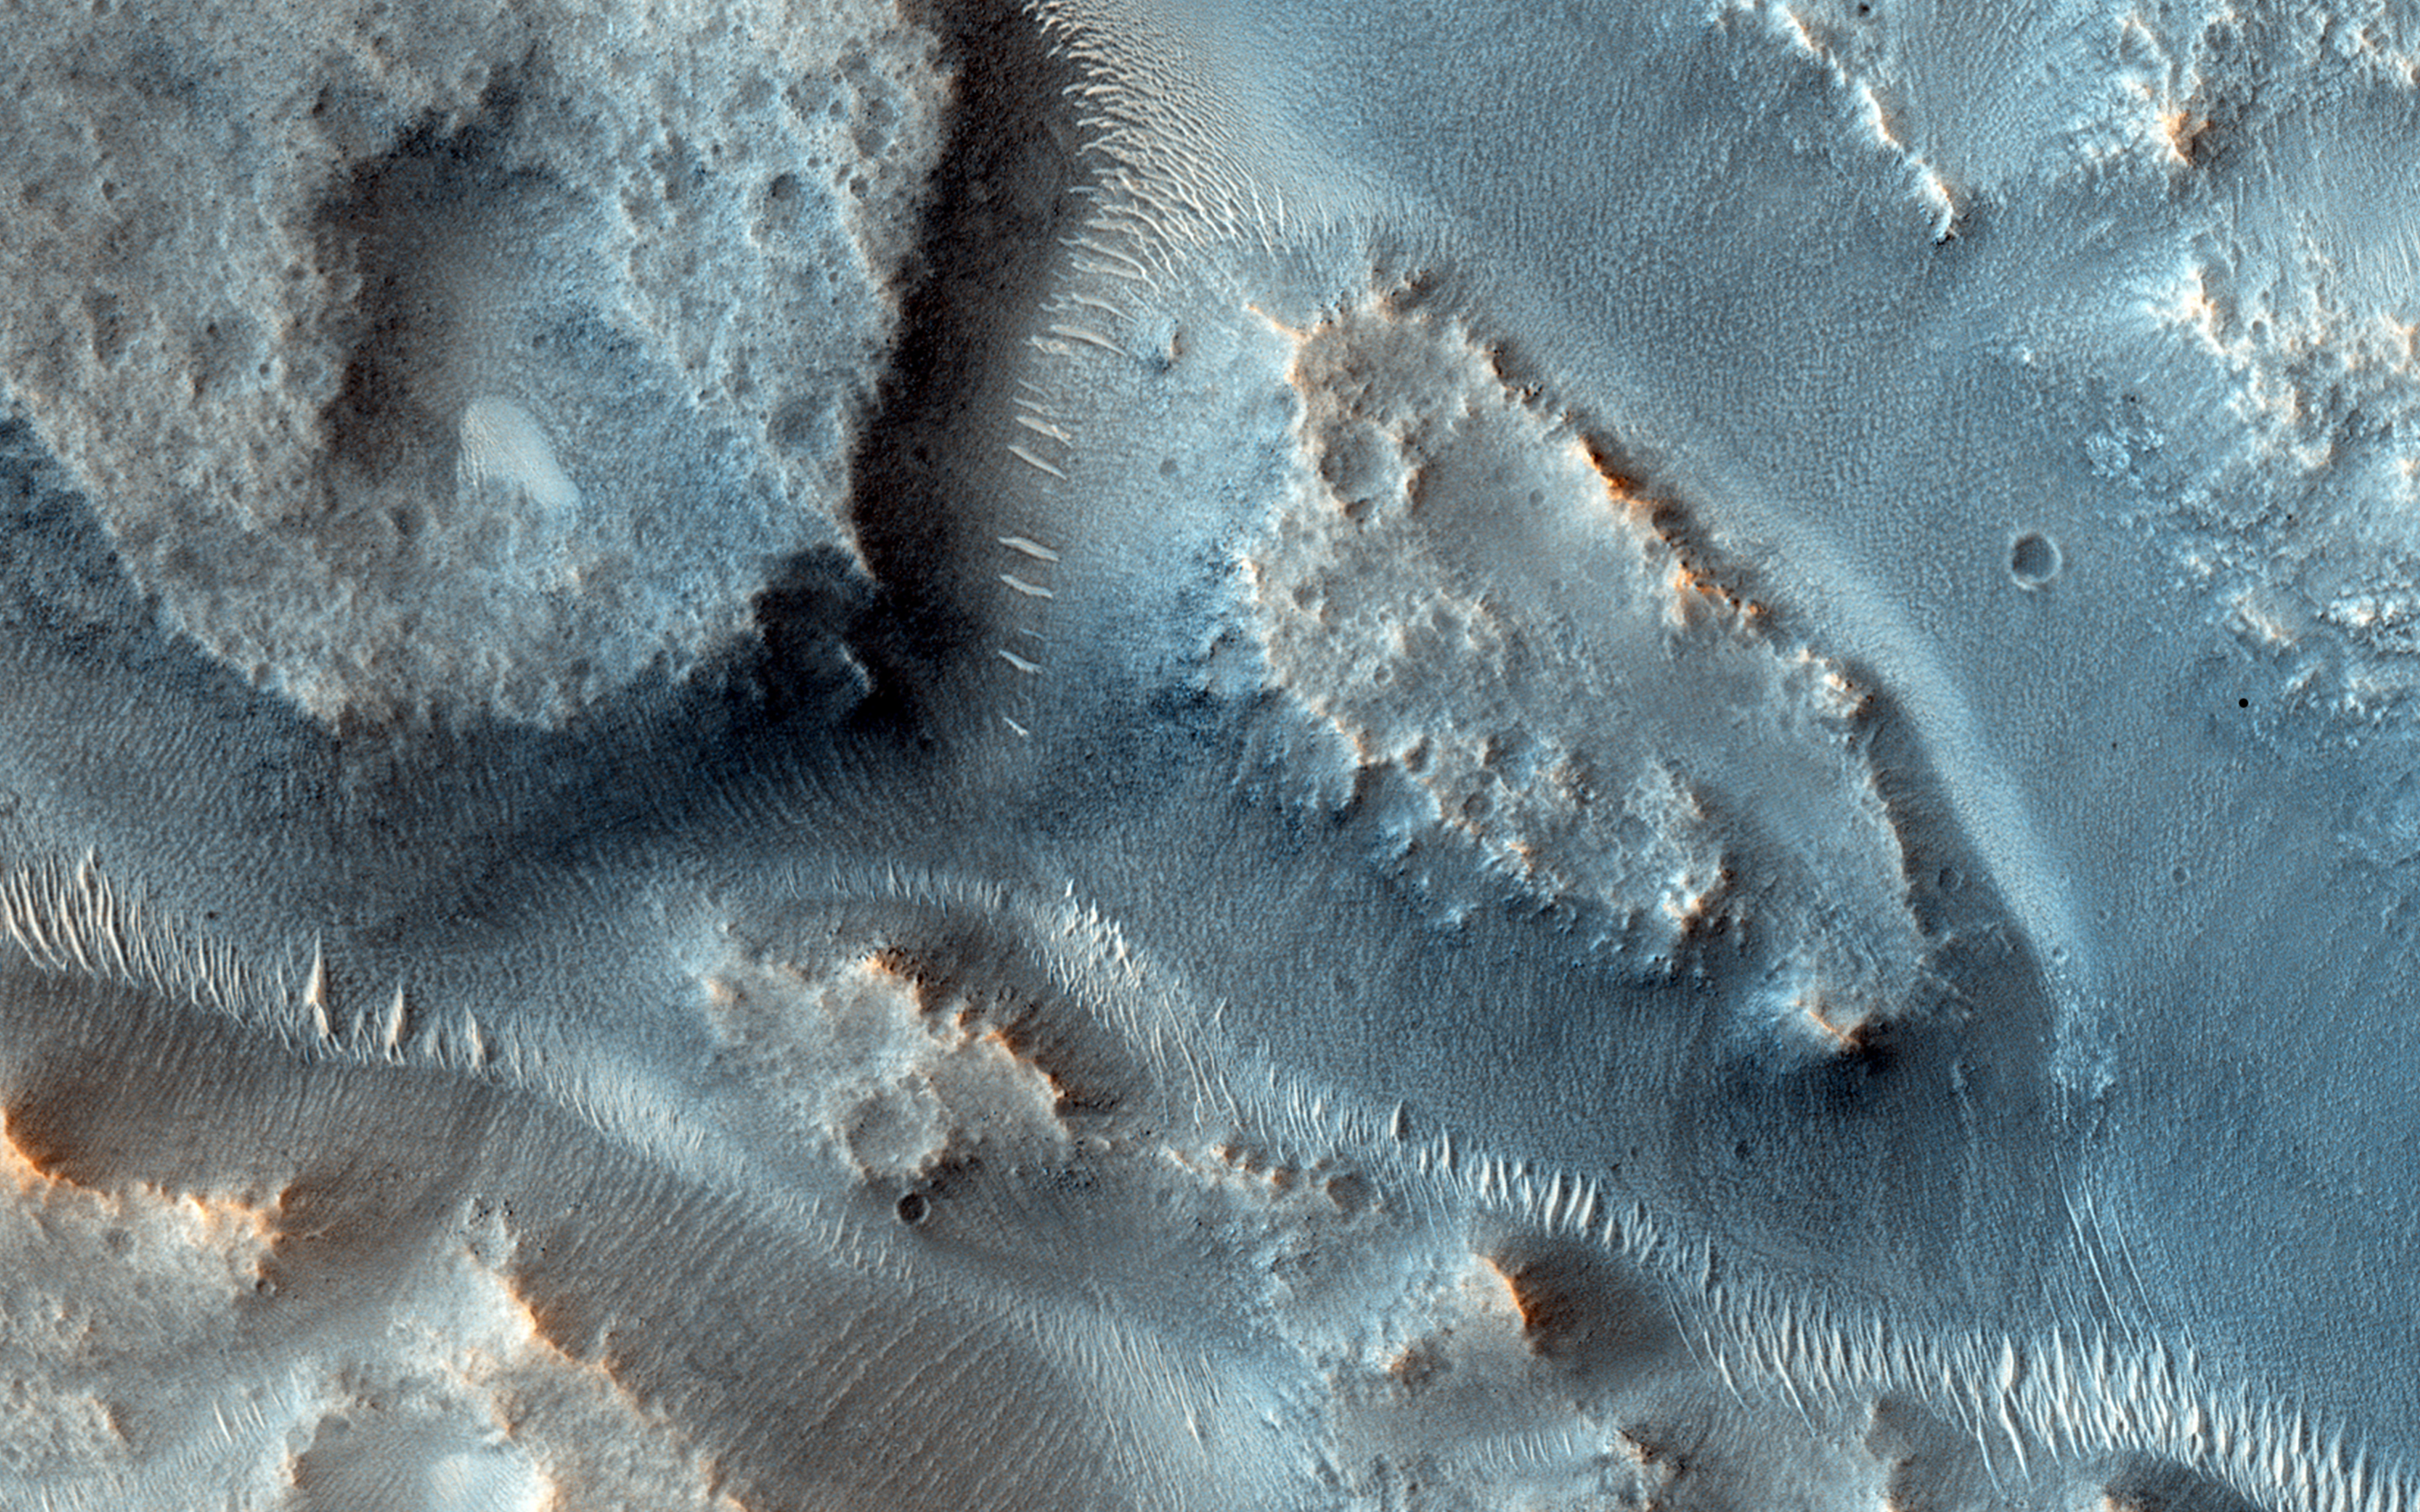

A Complex Valley Network Near Idaeus Fossae

Many valleys occur all over Mars that reveal an extensive ancient history of liquid water erosion. While these valley systems are typically now covered with fine soils and sand dunes, the overall scale and shape of the valleys reveals much about the ancient climate.

The speed, volume, and extent of the flowing water can be apparent from how it interacts with obstacles. For example, large volumes of rapidly flowing water may overtop obstacles rather than be diverted around them. Or, a small stream flowing for an extend period may gradually cut downward through hard rock obstacles.

In this case, the valleys cut through a small, kilometer size impact crater. As it did so, the flow appears to have divided it into as many as three streams and then coalesced as it exited the other side.

HiRISE is one of six instruments on NASA’s Mars Reconnaissance Orbiter. The University of Arizona, Tucson, operates the orbiter’s HiRISE camera, which was built by Ball Aerospace & Technologies Corp., Boulder, Colo. NASA’s Jet Propulsion Laboratory, a division of the California Institute of Technology in Pasadena, manages the Mars Reconnaissance Orbiter Project for the NASA Science Mission Directorate, Washington.

Credit: NASA/JPL-Caltech/Univ. of Arizona